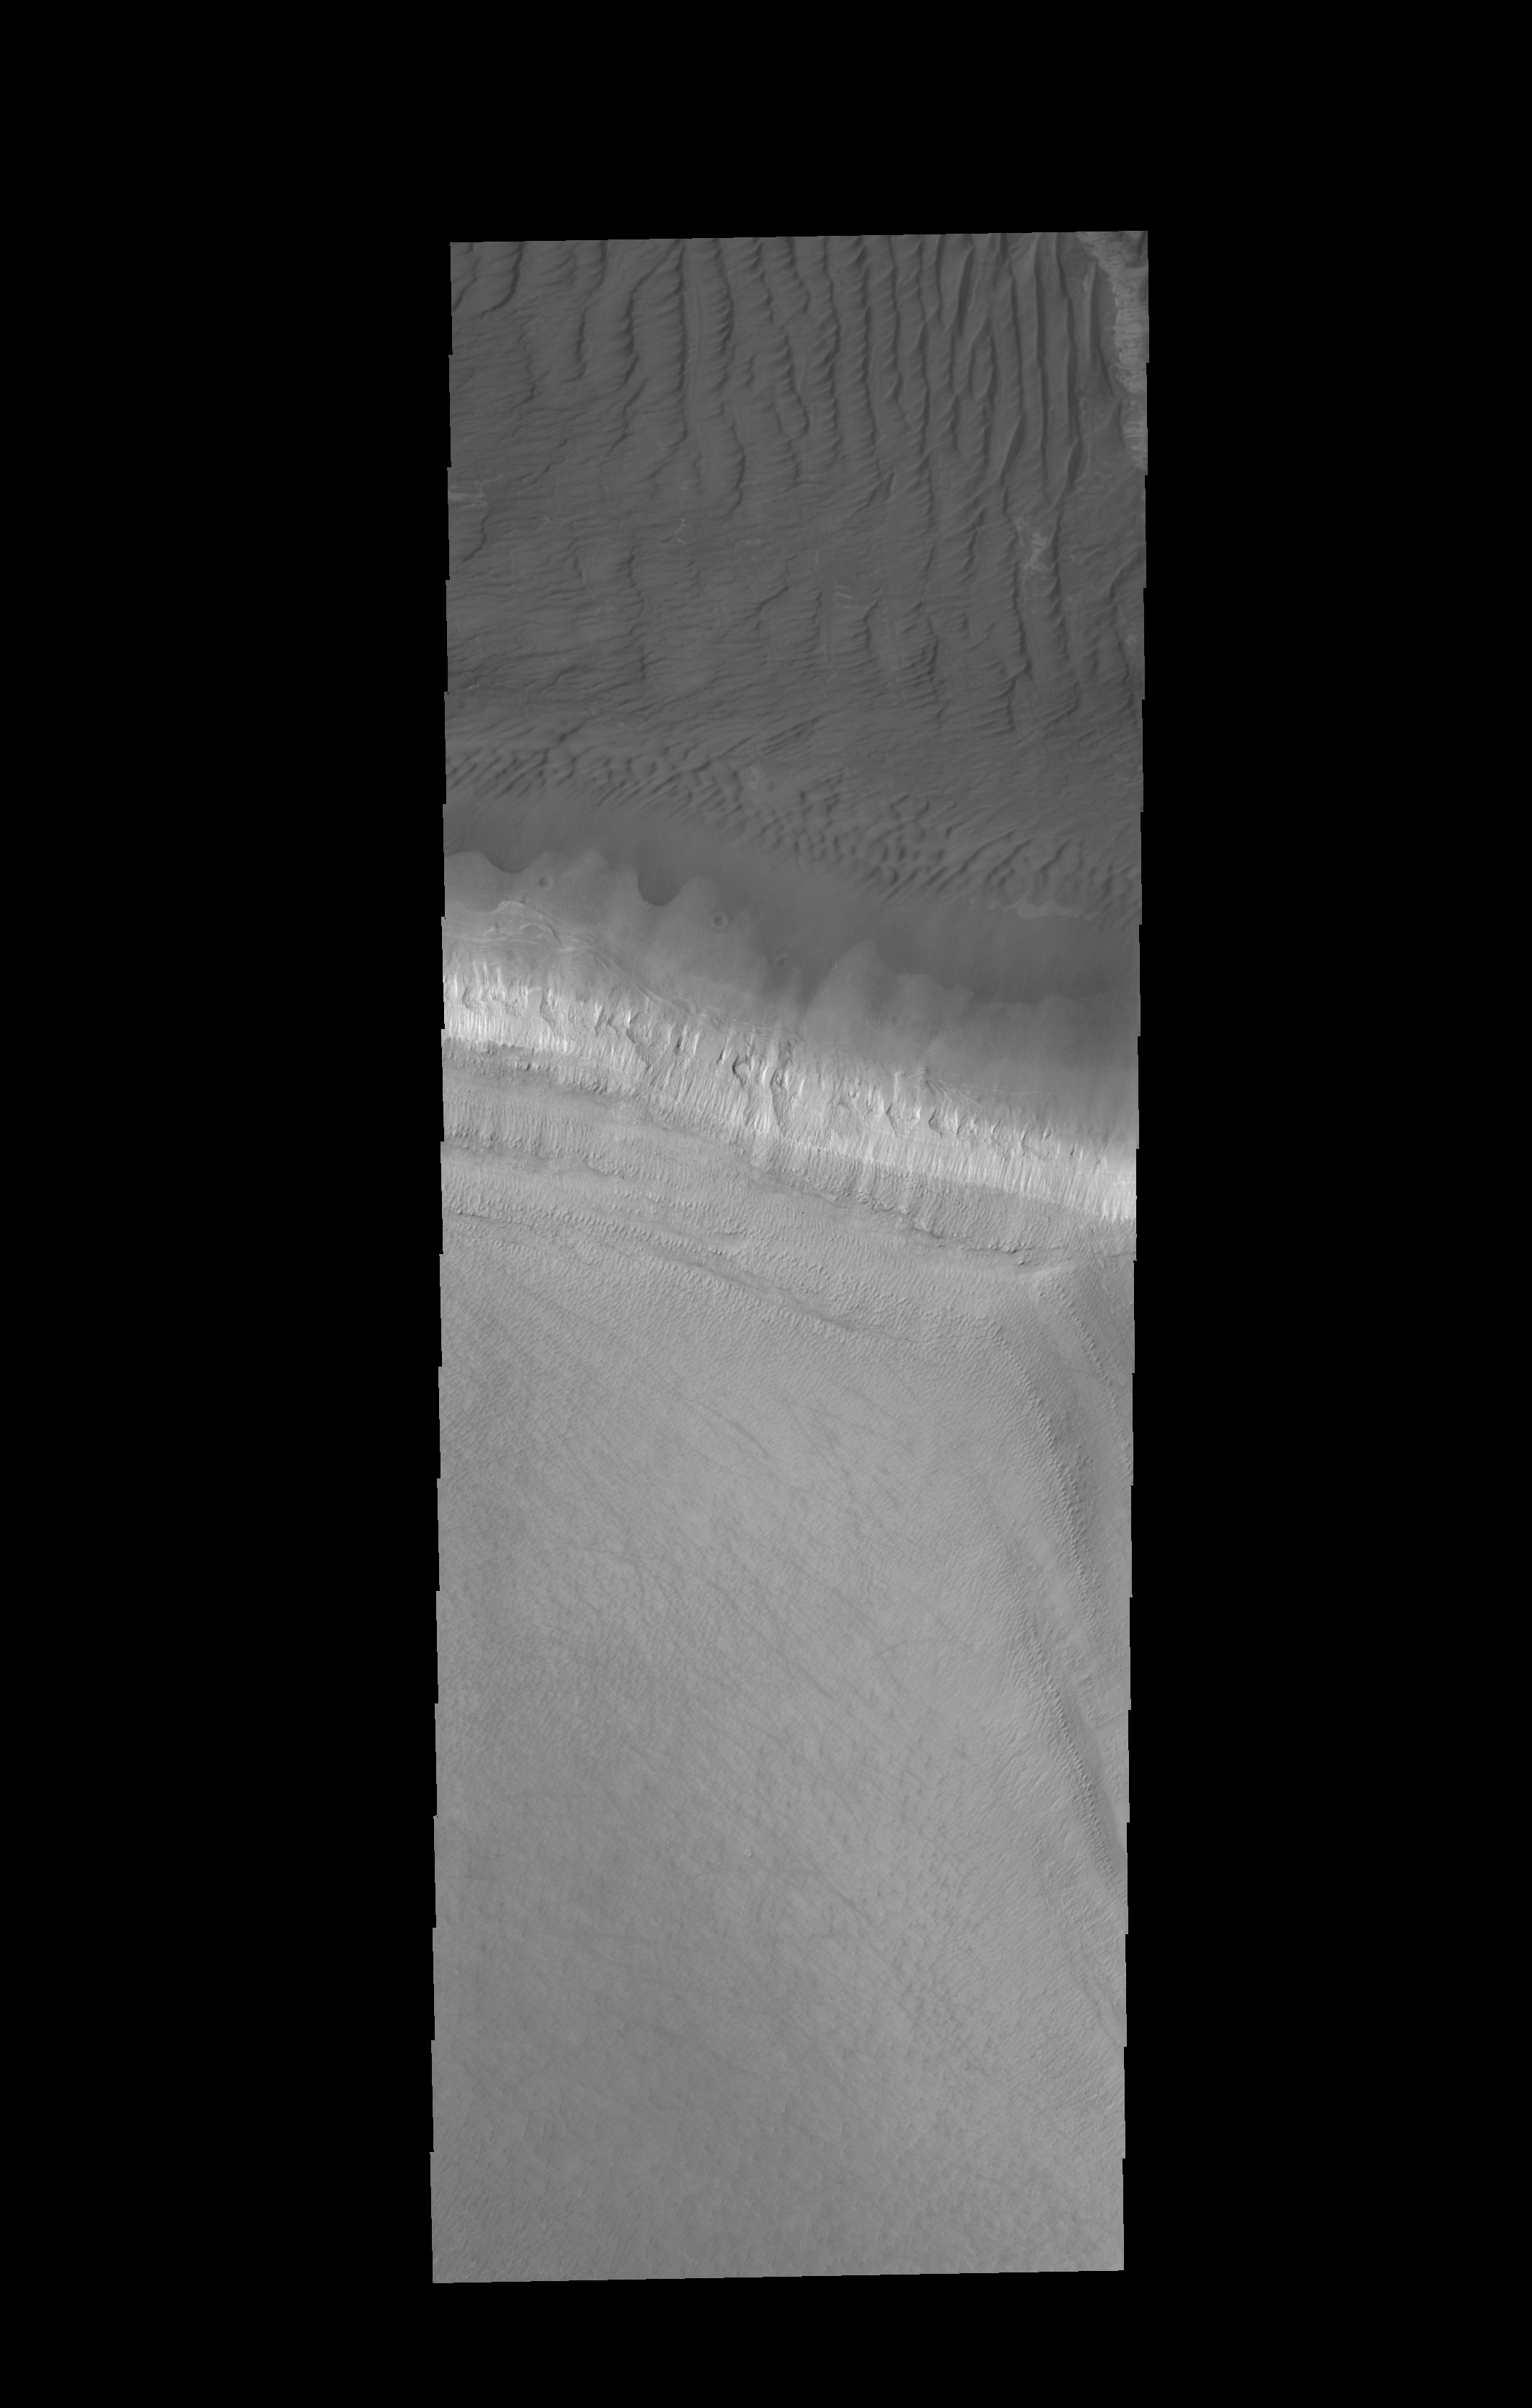

Polar Dunes

The edge of the south polar cap is the bright band in the center of this VIS image. Dunes fill the upper part of the image.

Credit: NASA/JPL-Caltech/ASU